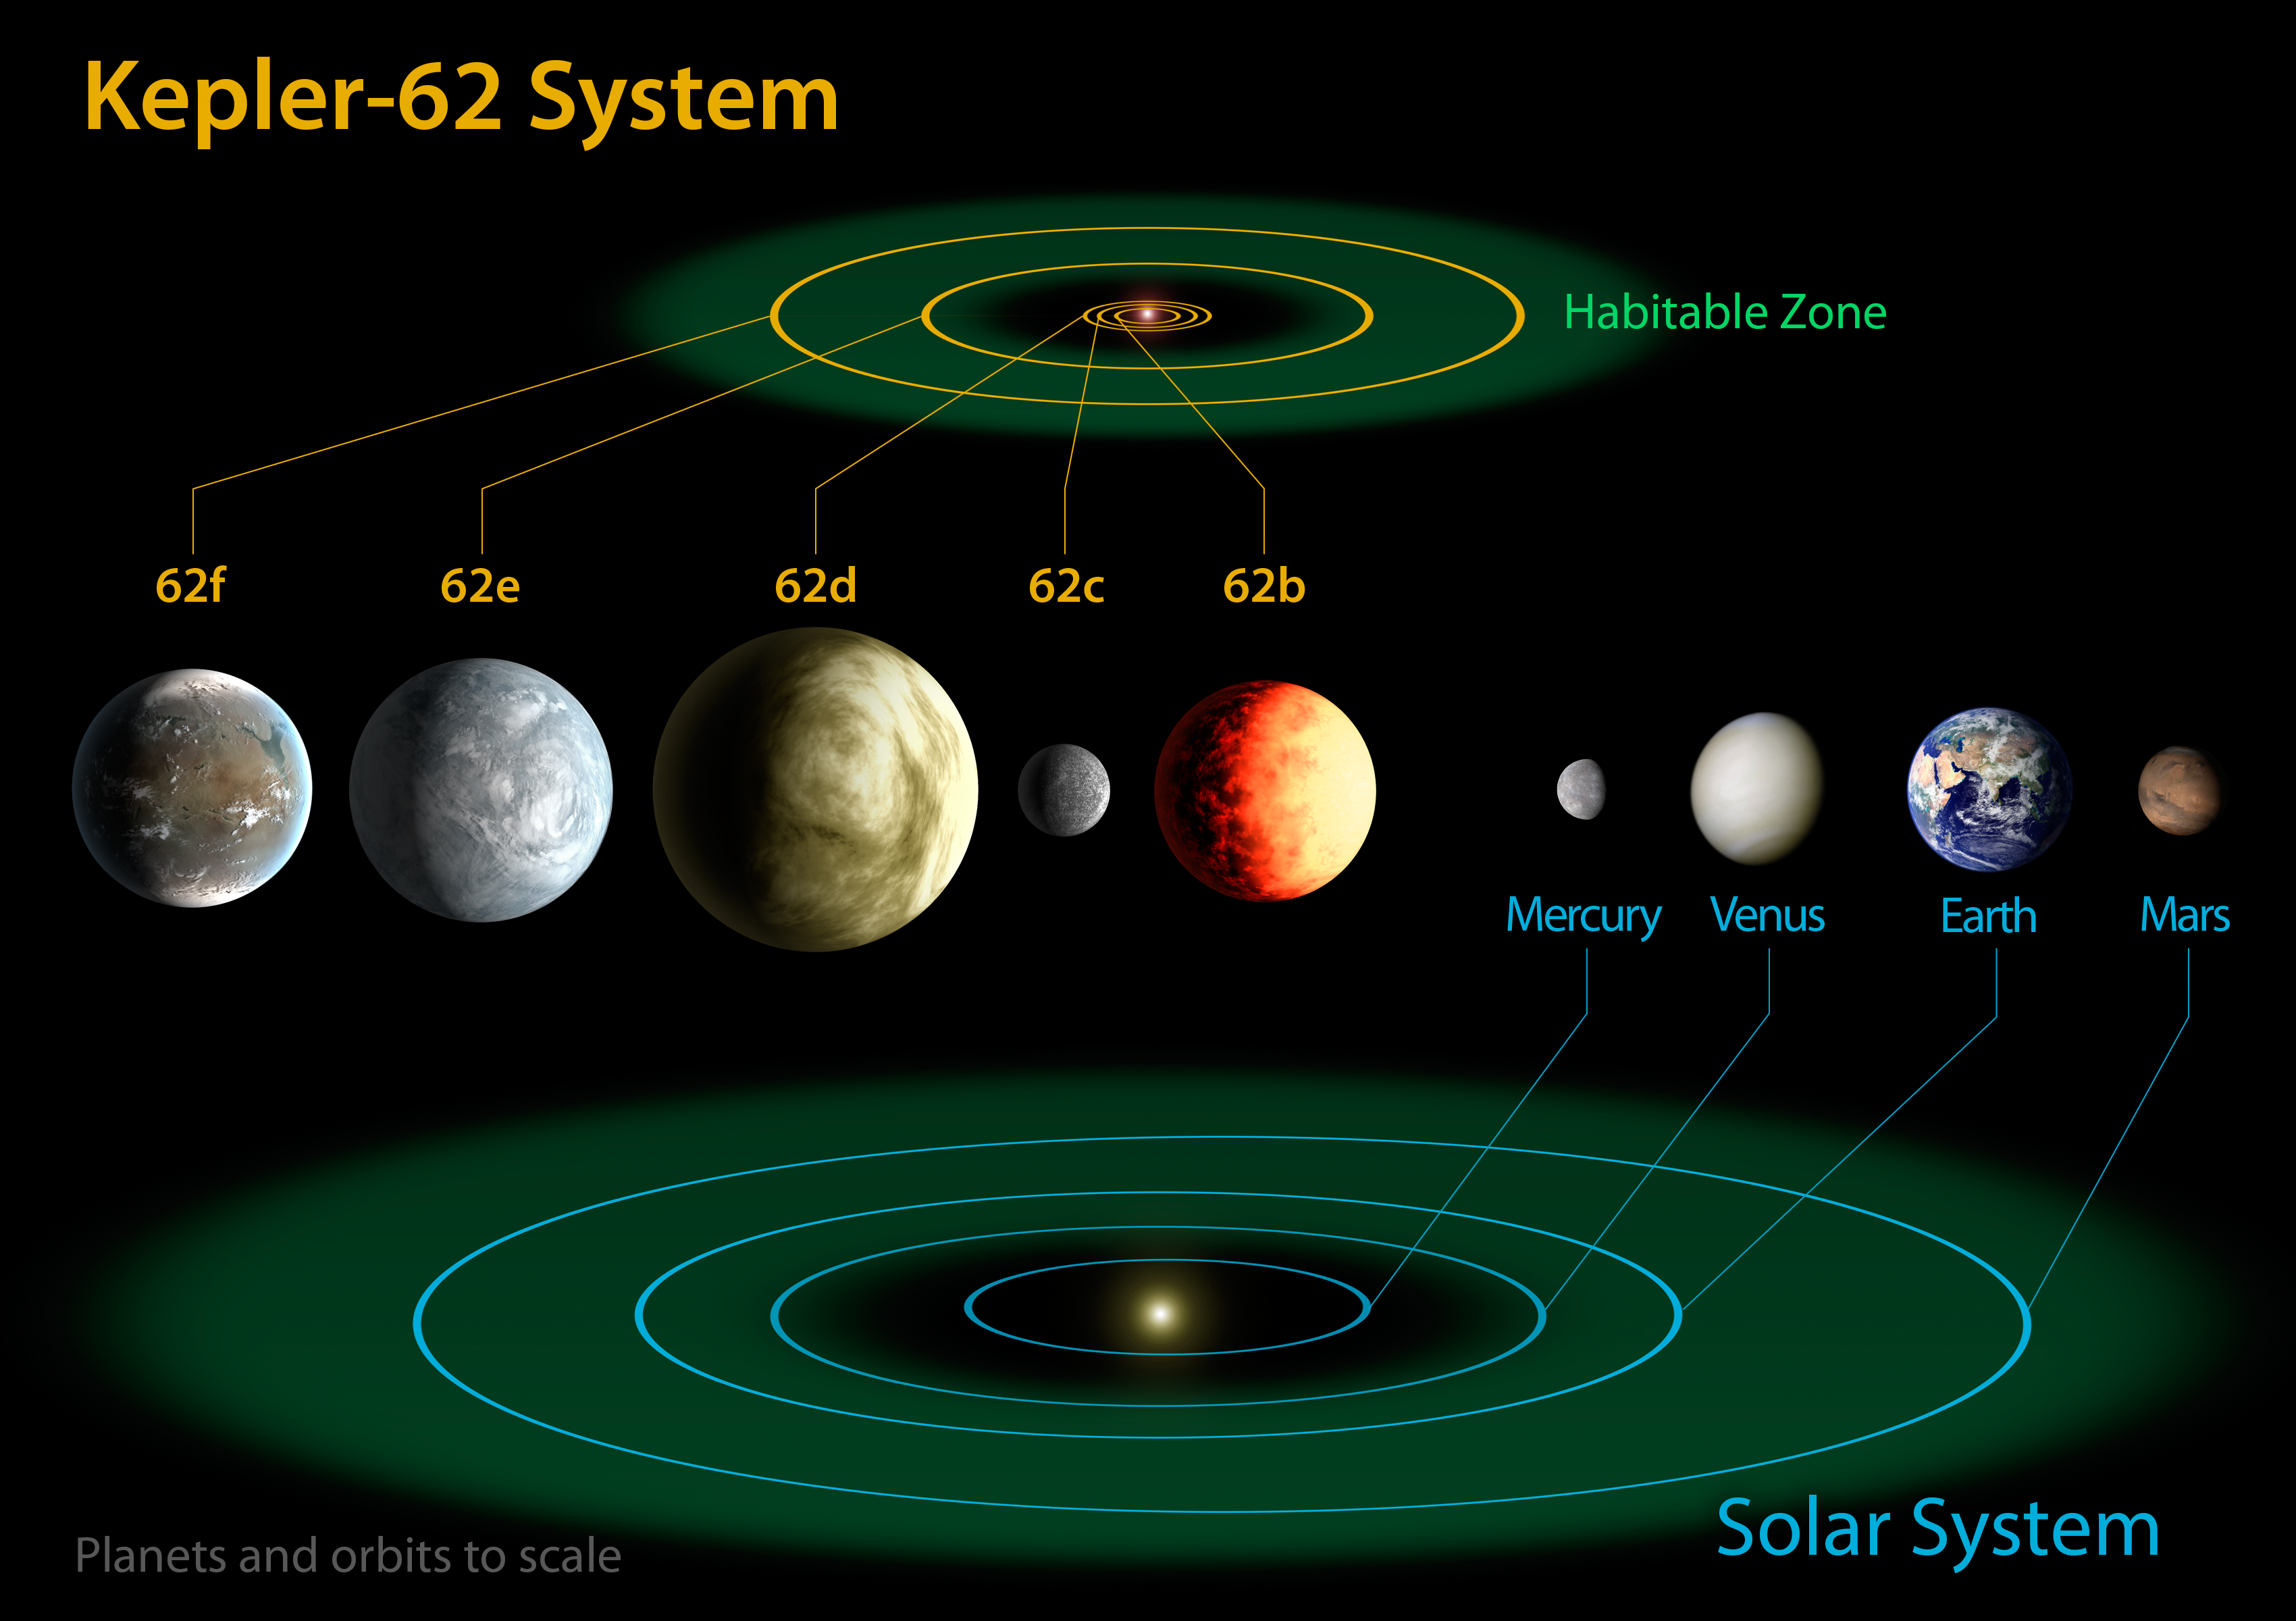

Kepler-62 and the Solar System

The diagram compares the planets of the inner solar system to Kepler-62, a five-planet system about 1,200 light-years from Earth in the constellation Lyra. The five planets of Kepler-62 orbit a star classified as a K2 dwarf, measuring just two thirds the size of the sun and only one fifth as bright. At seven billion years old, the star is somewhat older than the sun.

Much like our solar system, Kepler-62 is home to two habitable zone worlds, Kepler-62f and Kepler-62e. Kepler-62f orbits every 267 days and is only 40 percent larger than Earth, making it the smallest exoplanet known in the habitable zone of another star. The other habitable zone planet, Kepler-62e, orbits every 122 days and is roughly 60 percent larger than Earth.

The size of Kepler-62f is known, but its mass and composition are not. However, based on previous exoplanet discoveries of similar size that are rocky, scientists are able to determine its mass by association.

The two habitable zone worlds orbiting Kepler-62 have three interior companions, two larger than the size of Earth and one about the size of Mars. Kepler-62b, Kepler-62c and Kepler-62d, orbit every five, 12, and 18 days, respectively, making them very hot and inhospitable for life as we know it.

The artistic concepts of the Kepler-62 planets are the result of scientists and artists collaborating to help imagine the appearance of these distant worlds.

The Kepler space telescope, which simultaneously and continuously measures the brightness of more than 150,000 stars, is NASA’s first mission capable of detecting Earth-size planets around stars like our sun.

NASA’s Ames Research Center in Moffett Field, Calif., manages Kepler’s ground system development, mission operations and science data analysis. JPL managed the Kepler mission’s development.

Credit: NASA/Ames/JPL-Caltech